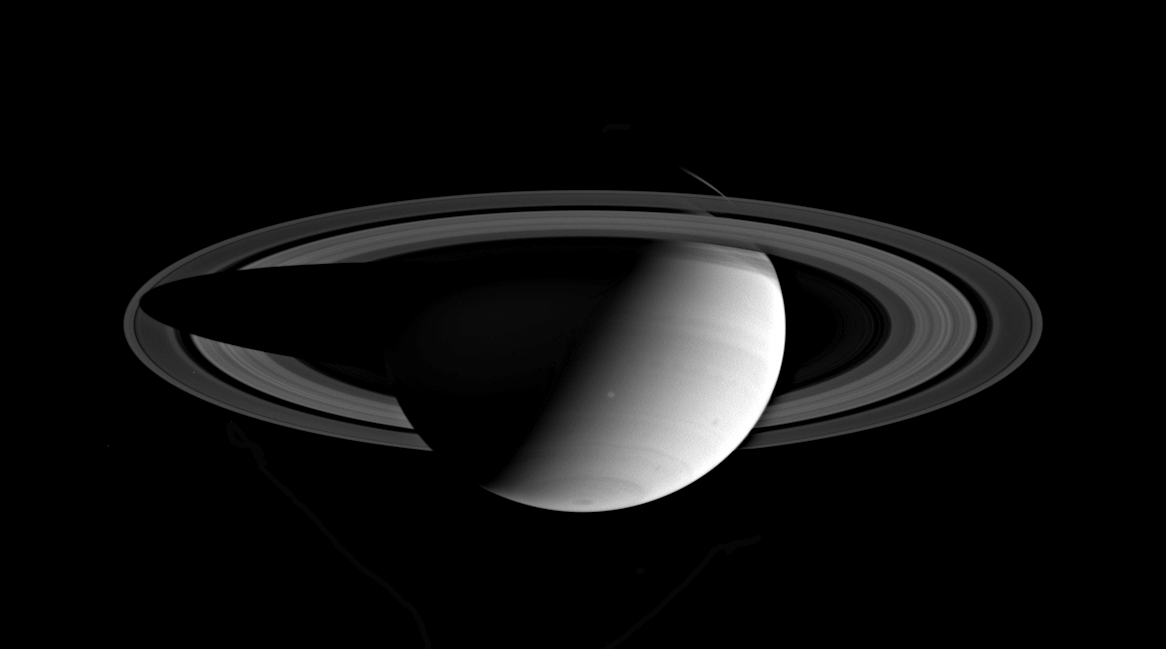

Saturn in Full View

Two weeks after orbit insertion, Cassini glanced back at Saturn, taking in the entire planet and its expansive rings. Currently it is summer in Saturn’s southern hemisphere. Notable here is the bright spot located near the planet’s southern hemisphere, where the line from the day and night side of the planet meets. The angle of illumination hints at Saturn’s tilt relative to the Sun.

The image was taken in visible red light with the Cassini spacecraft wide angle camera on July 13, 2004, from a distance of about 5 million kilometers (3.1 million miles) from Saturn. The Sun-Saturn-spacecraft, or phase angle of this image is 95 degrees. The image scale is 299 kilometers (186 miles) per pixel. Contrast has been enhanced slightly to aid visibility.

The Cassini-Huygens mission is a cooperative project of NASA, the European Space Agency and the Italian Space Agency. The Jet Propulsion Laboratory, a division of the California Institute of Technology in Pasadena, manages the Cassini-Huygens mission for NASA’s Office of Space Science, Washington, D.C. The Cassini orbiter and its two onboard cameras, were designed, developed and assembled at JPL. The imaging team is based at the Space Science Institute, Boulder, Colo.

Credit: NASA/JPL/Space Science Institute